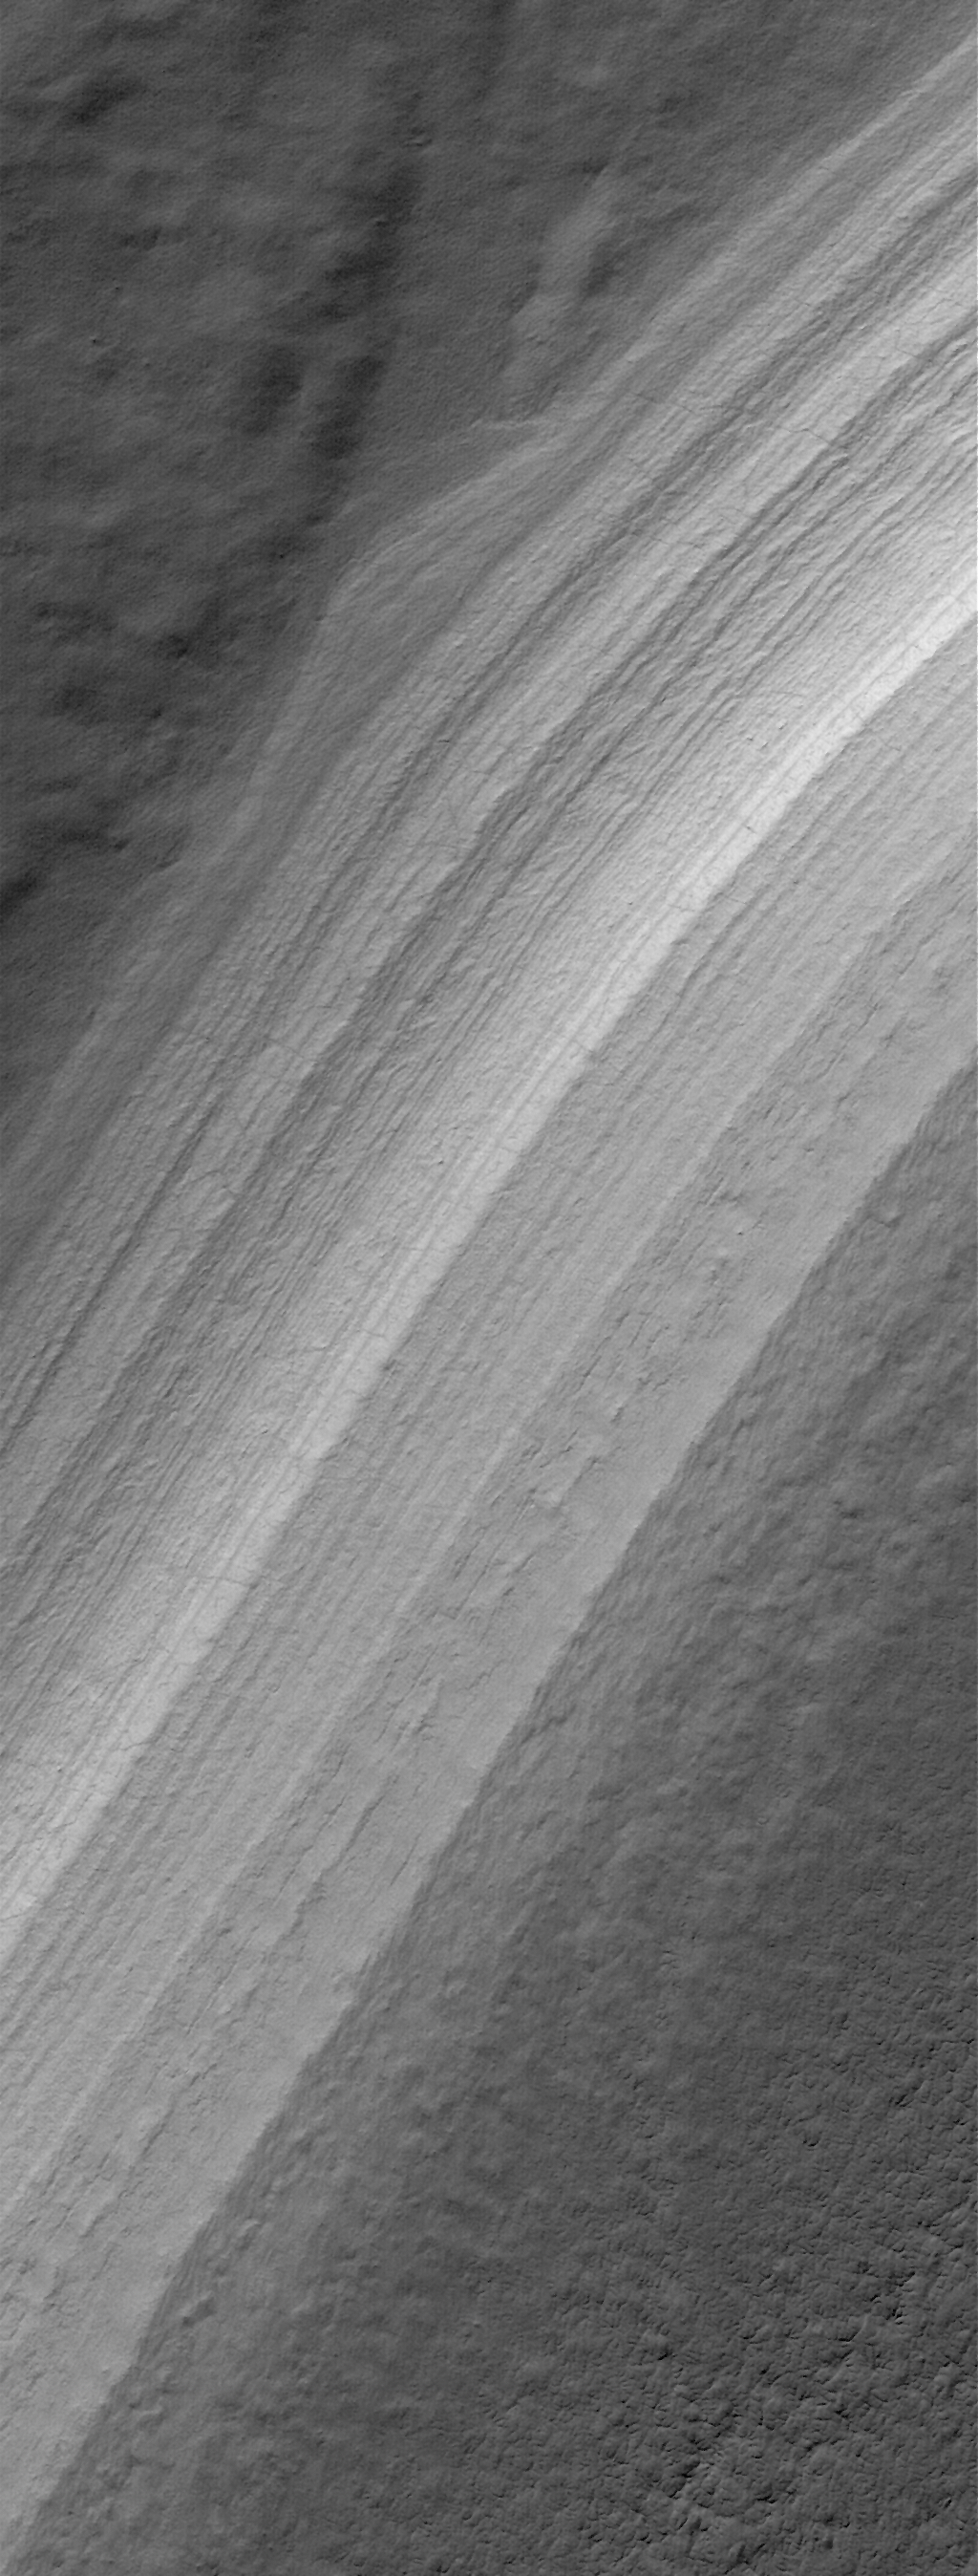

7 June 2006
This Mars Global Surveyor (MGS) Mars Orbiter Camera (MOC) image shows repeated layers of material, possibly a combination of dust and ice, or perhaps ancient sedimentary rock, exposed by erosion on a slope in the south polar region of Mars.

Location near: 83.9°S, 257.8°W
Image width: ~3 km (~1.9 mi)
Illumination from: upper left
Season: Southern Summer

Credit: NASA/JPL/Malin Space Science Systems